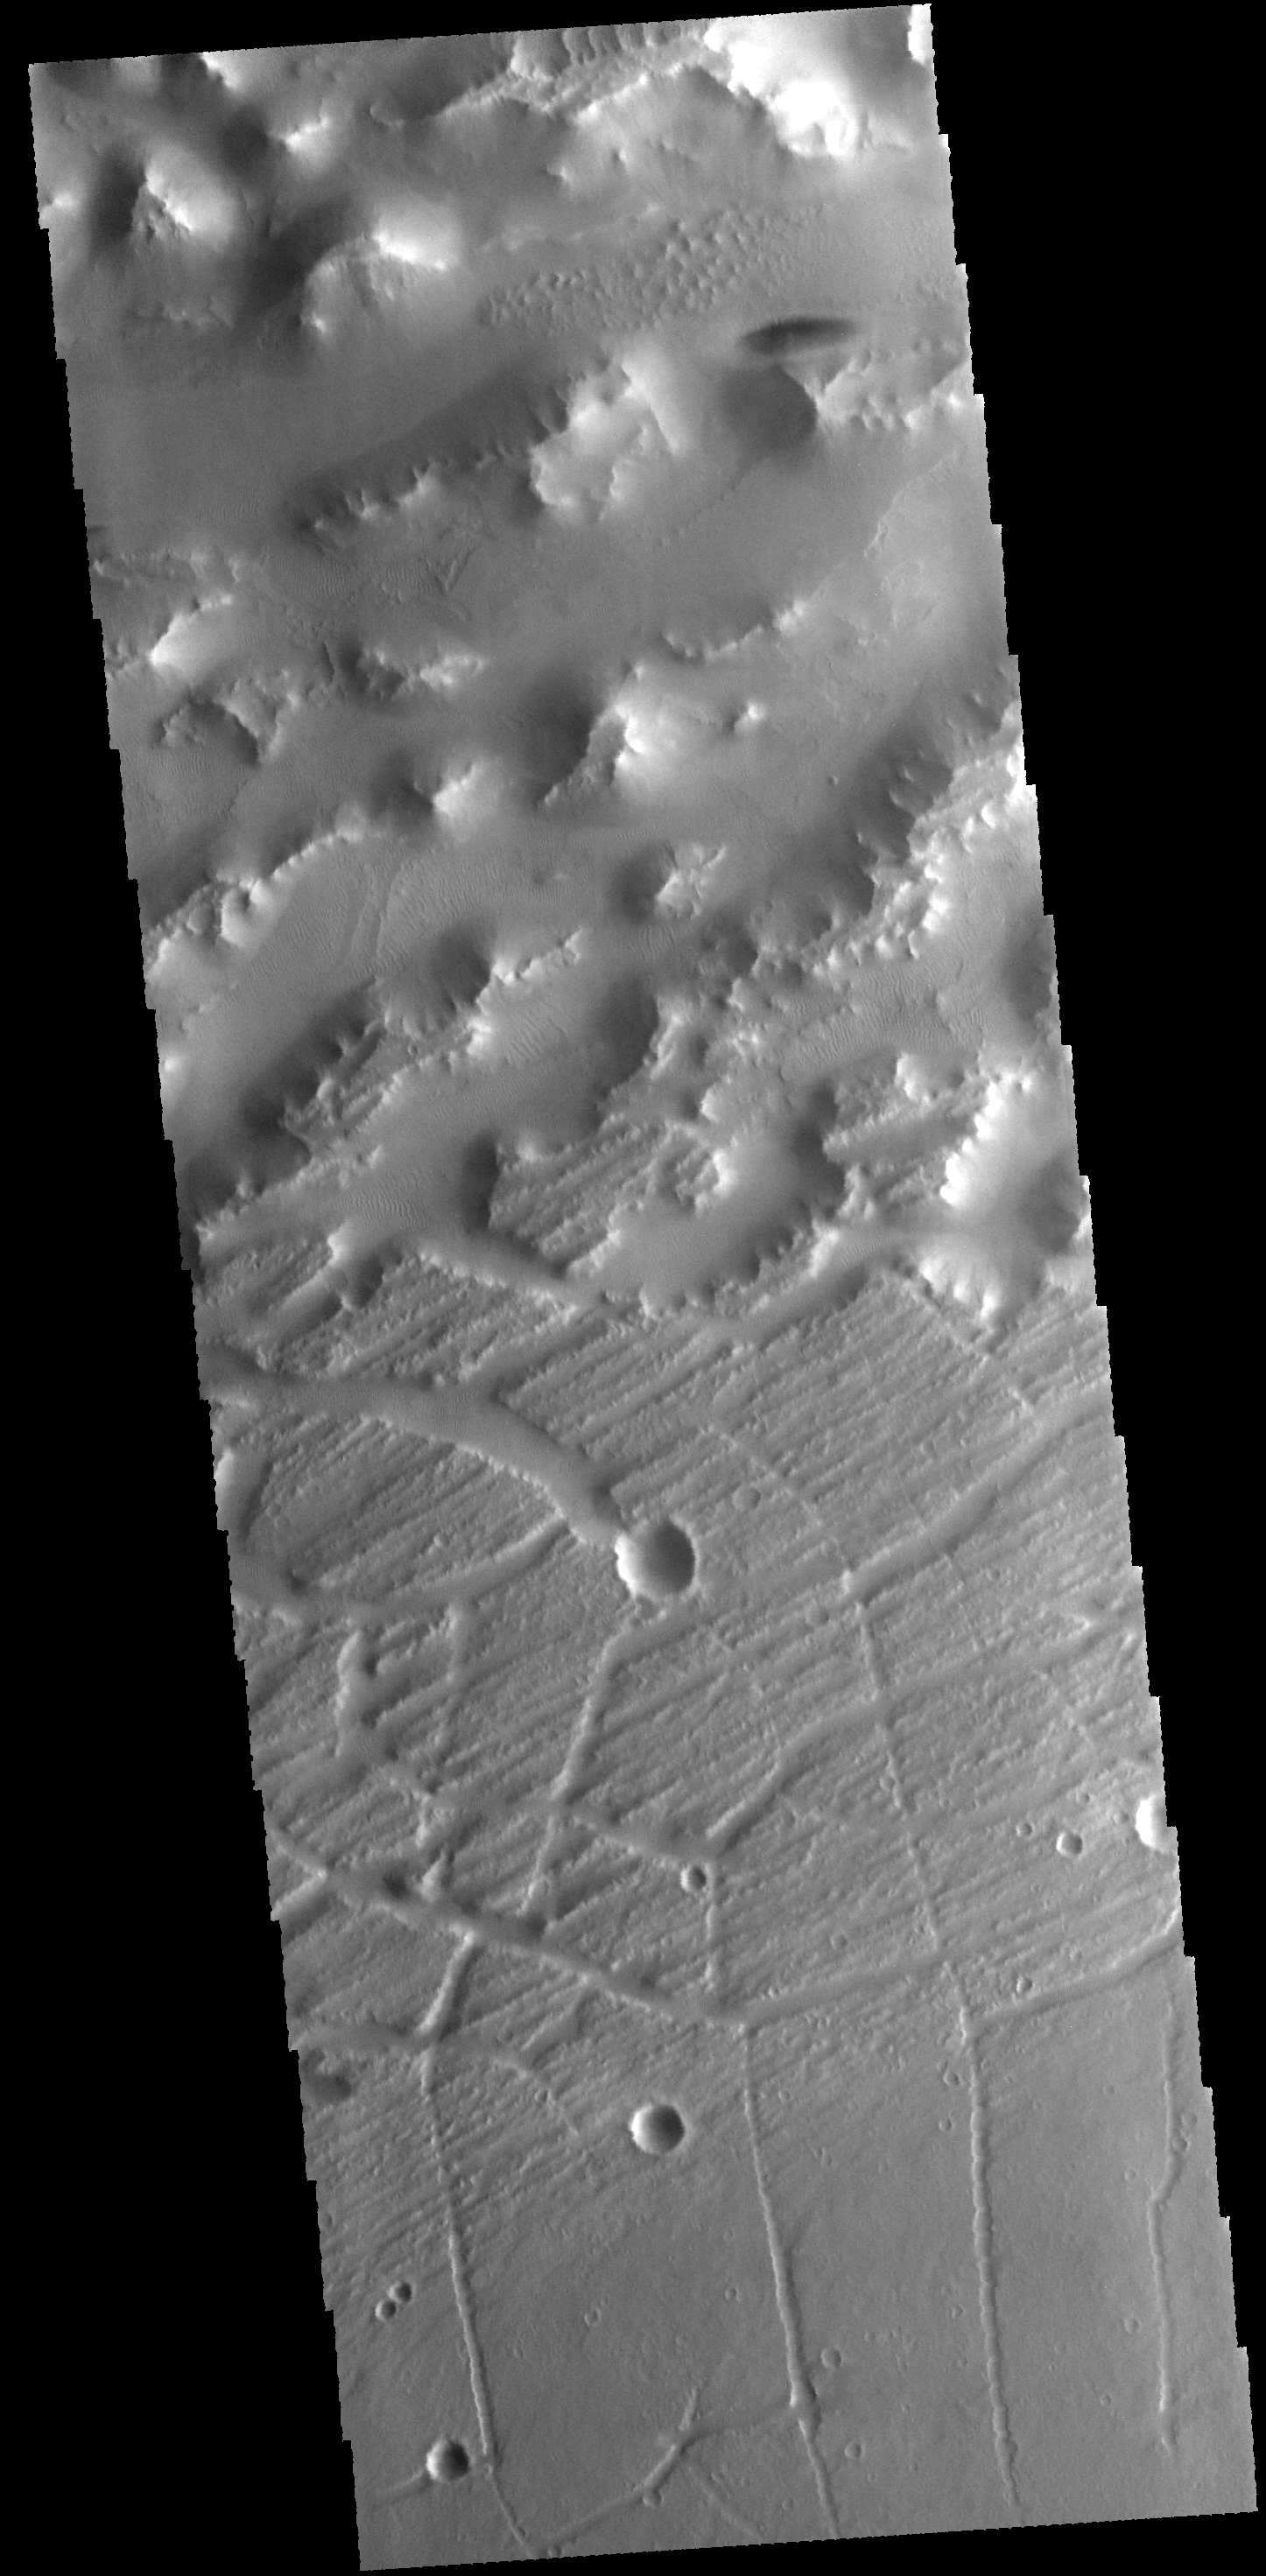

Nilus Mensae

The hills and ridges at the top of this VIS image are part of Nilus Mensae, which is part of the complex Kasei Valles channels.

Credit: NASA/JPL-Caltech/ASU